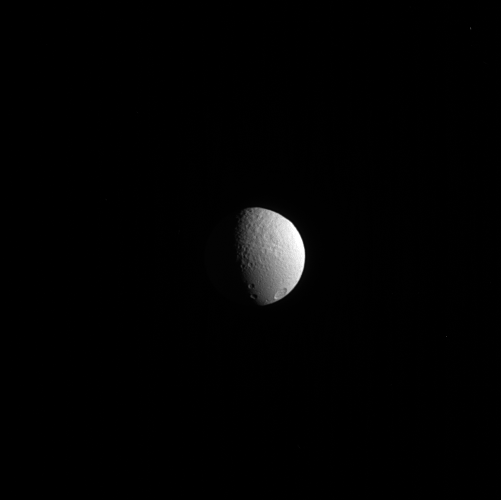

Tethys’ Terrains

Tethys’ trailing side shows two terrains that tell a story of a rough past. To the north (up, in the image) is older, rougher terrain, while to the south is new material dubbed “smooth plains” by scientists.

The smooth plains are roughly antipodal to the large impact crater Odysseus. Odysseus, which is on the far side of Tethys (660 miles, or 1,060 kilometers across) from this perspective, is out of view. (See PIA12588 for a view of Odysseus.) It’s thought that the impact that created Odysseus also created the smooth plains, although exactly how this happened is not yet clear.

This view looks toward the trailing hemisphere of Tethys. North on Tethys is up and rotated 2 degrees to the right. The image was taken in visible light with the Cassini spacecraft narrow-angle camera on Nov. 27, 2013.

The view was obtained at a distance of approximately 1.1 million miles (1.8 million kilometers) from Tethys. Image scale is 7 miles (11 kilometers) per pixel.

The Cassini-Huygens mission is a cooperative project of NASA, the European Space Agency and the Italian Space Agency. NASA’s Jet Propulsion Laboratory, a division of the California Institute of Technology in Pasadena, manages the mission for NASA’s Science Mission Directorate, Washington. The Cassini orbiter and its two onboard cameras were designed, developed and assembled at JPL. The imaging operations center is based at the Space Science Institute in Boulder, Colo.

Credit: NASA/JPL-Caltech/Space Science Institute